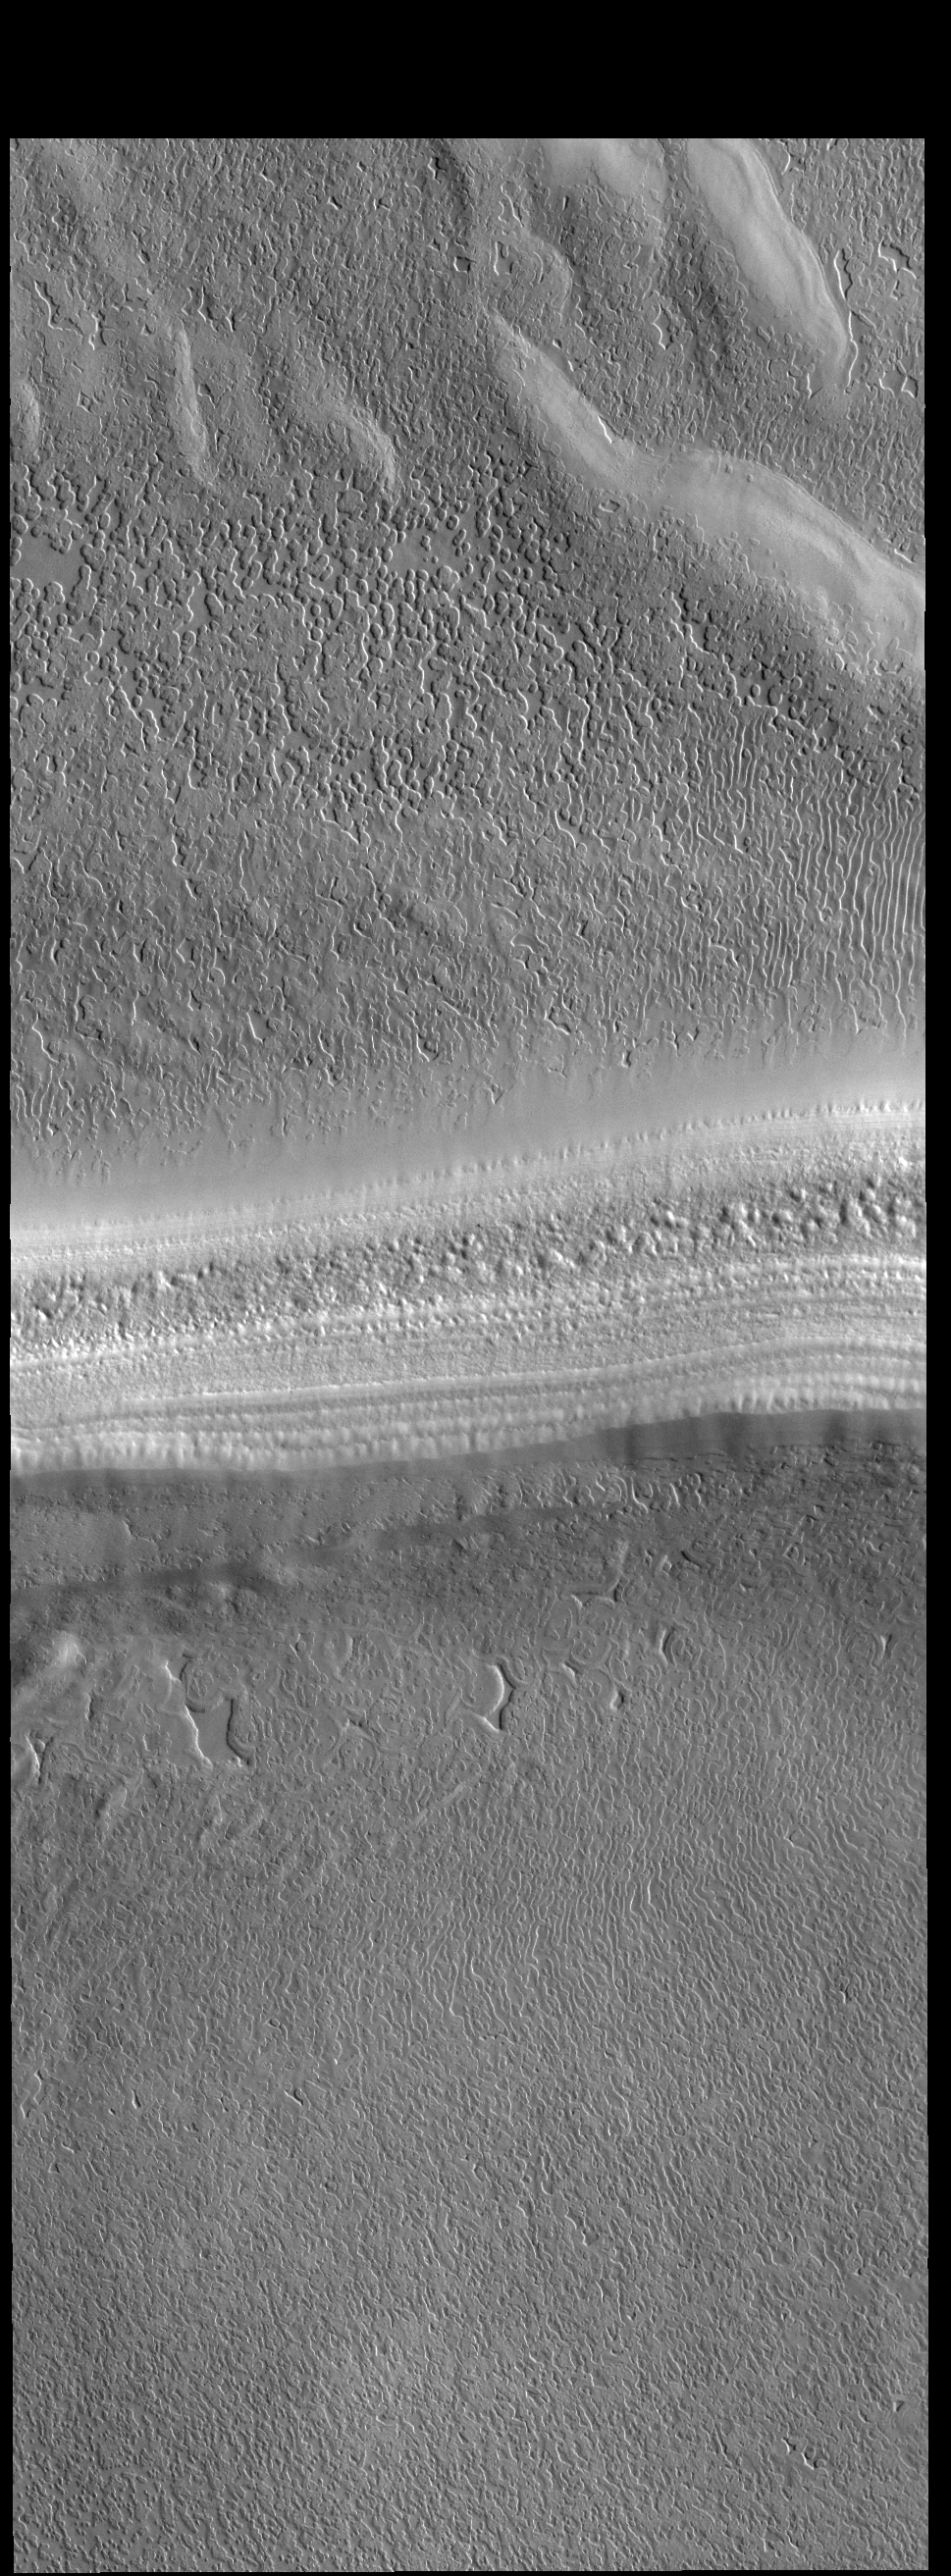

South Polar Textures

This VIS image is located on the South Polar Cap. A trough crosses the center of the image, showing the layered nature of the cap ice. This image was collected in early spring, and highlights the icy surface textures.

Credit: NASA/JPL-Caltech/ASU